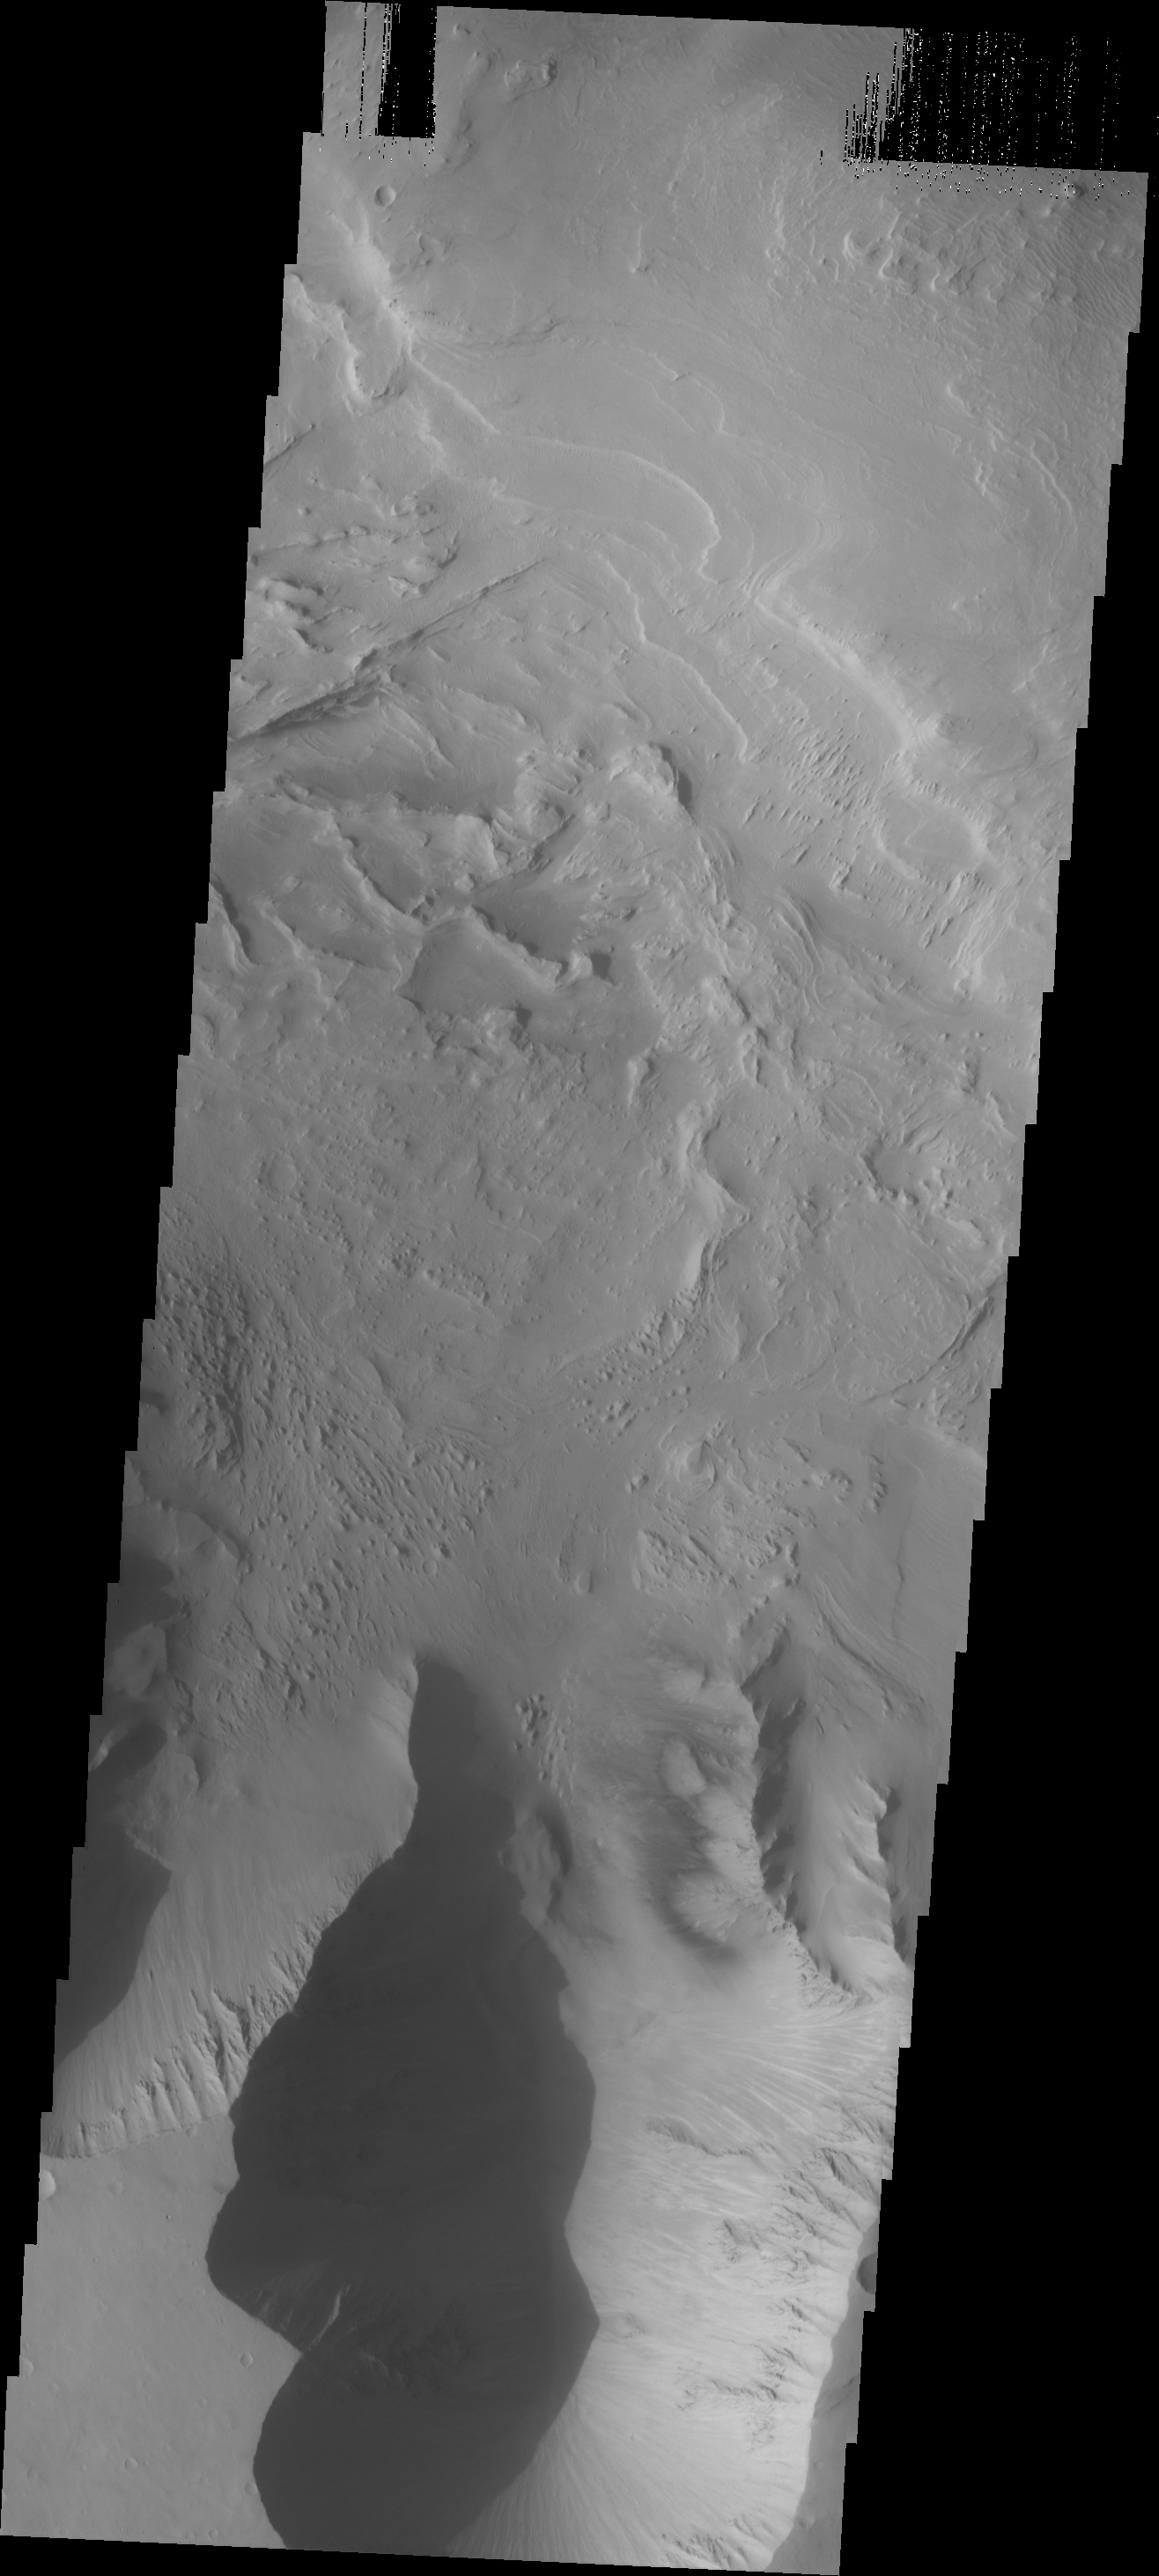

Candor Chasma

This image shows a portion of Candor Chasma, including unusual dark markings on part of the canyon wall.

Image information: VIS instrument. Latitude -8.4N, Longitude 294.2E. 18 meter/pixel resolution.

Please see the THEMIS Data Citation Note for details on crediting THEMIS images.

Note: this THEMIS visual image has not been radiometrically nor geometrically calibrated for this preliminary release. An empirical correction has been performed to remove instrumental effects. A linear shift has been applied in the cross-track and down-track direction to approximate spacecraft and planetary motion. Fully calibrated and geometrically projected images will be released through the Planetary Data System in accordance with Project policies at a later time.

NASA’s Jet Propulsion Laboratory manages the 2001 Mars Odyssey mission for NASA’s Office of Space Science, Washington, D.C. The Thermal Emission Imaging System (THEMIS) was developed by Arizona State University, Tempe, in collaboration with Raytheon Santa Barbara Remote Sensing. The THEMIS investigation is led by Dr. Philip Christensen at Arizona State University. Lockheed Martin Astronautics, Denver, is the prime contractor for the Odyssey project, and developed and built the orbiter. Mission operations are conducted jointly from Lockheed Martin and from JPL, a division of the California Institute of Technology in Pasadena.

Credit: NASA/JPL/ASU